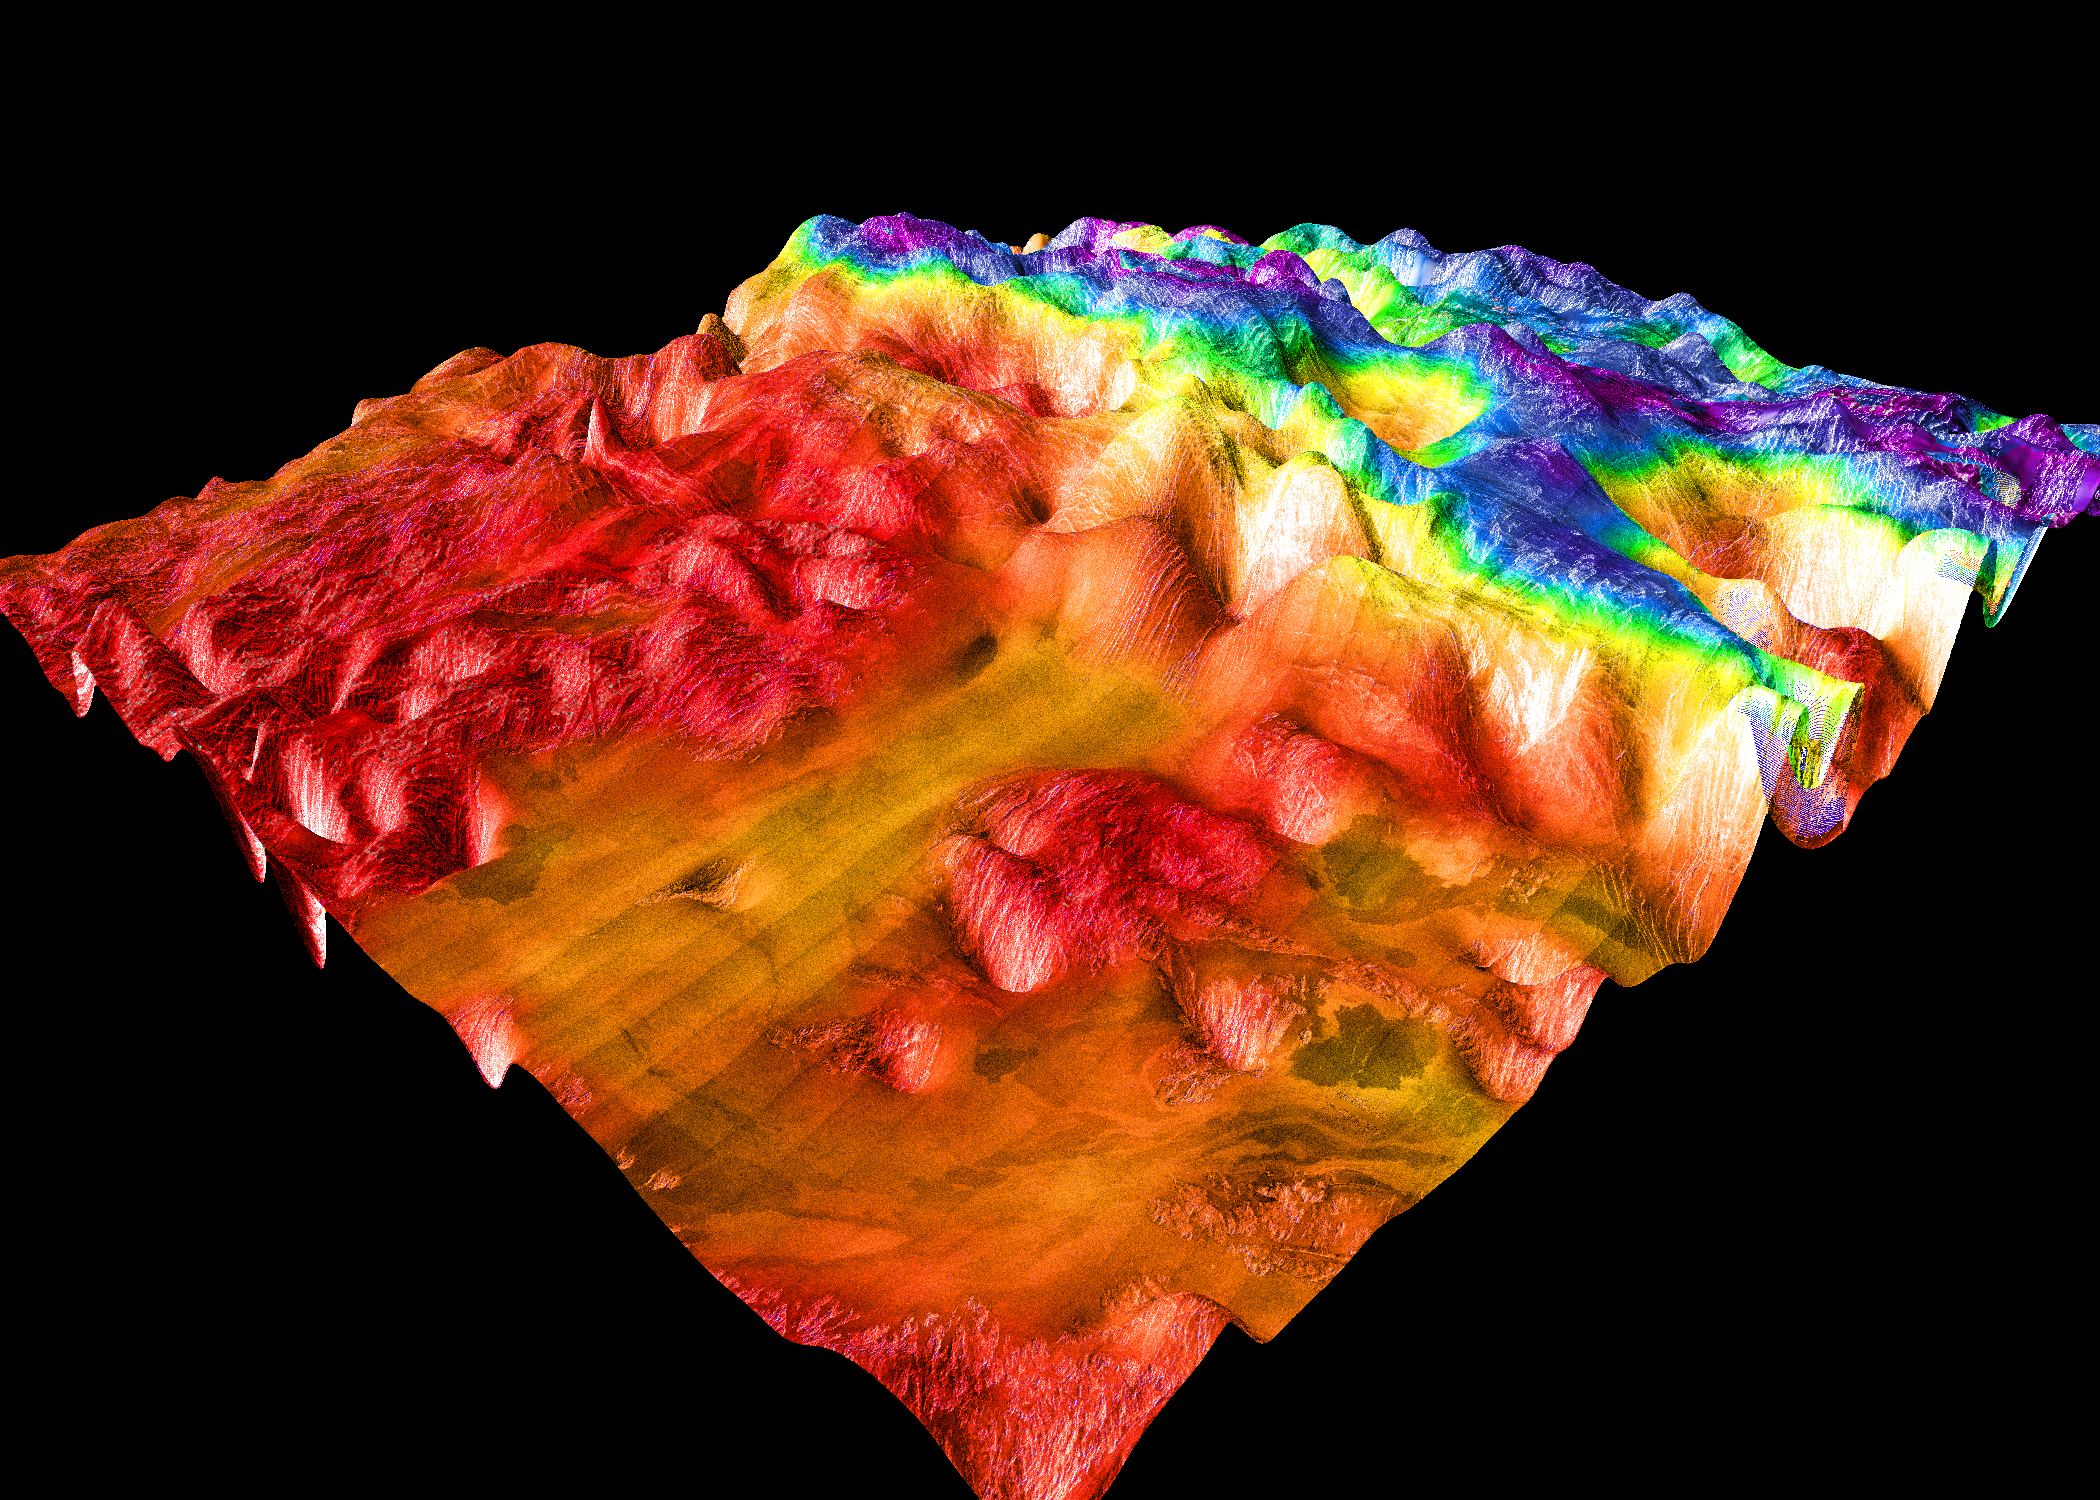

Magellan’s Perspective View of Ovda Regio, 0° N, 129° E

This perspective view of Venus, generated by computer from Magellan data and color-coded with emissivity, shows the boundary between the lowland plains and characteristic Venusian highland terrain in Ovda Regio, the western part of the great equatorial highland called Aphrodite Terra. For a view of the highlands to the west, see PIA00309. PIA00311 shows the more complex highland boundary to the south of this area. The conical “dimples” in the foreground are not real features, but artifacts resulting from erroneous altimeter measurements. Their size gives an idea of the horizontal resolution of the altimeter. The view is perpendicular to the northern boundary of Ovda. Whereas the foreground lowlands are made up of overlapping, relatively dark and unfractured lava flows, the highlands consist mainly of “tessera terrain.” The tectonic pattern of the tesserae in this image is of intermediate complexity, consisting of east-west trending ridges cut by north-south fractures. Isolated areas in the lowlands (between the smoothest lava flows) contain similarly trending fractures and may be islands of tessera terrain. Magellan MIDR quadrangle* containing this image: C1-00N129. Image resolution (m): 225. Size of region shown (E-W x N-S, in km): 1013 x 1013. Range of emissivities from violet to red: 0.41 — 0.91. Vertical exaggeration: 50. Azimuth of viewpoint (deg clockwise from East): 225. Elevation of viewpoint (km): 500. *Quadrangle name indicates approximate center latitude (N=north, S=south) and center longitude (East).

Credit: NASA/JPL/USGS